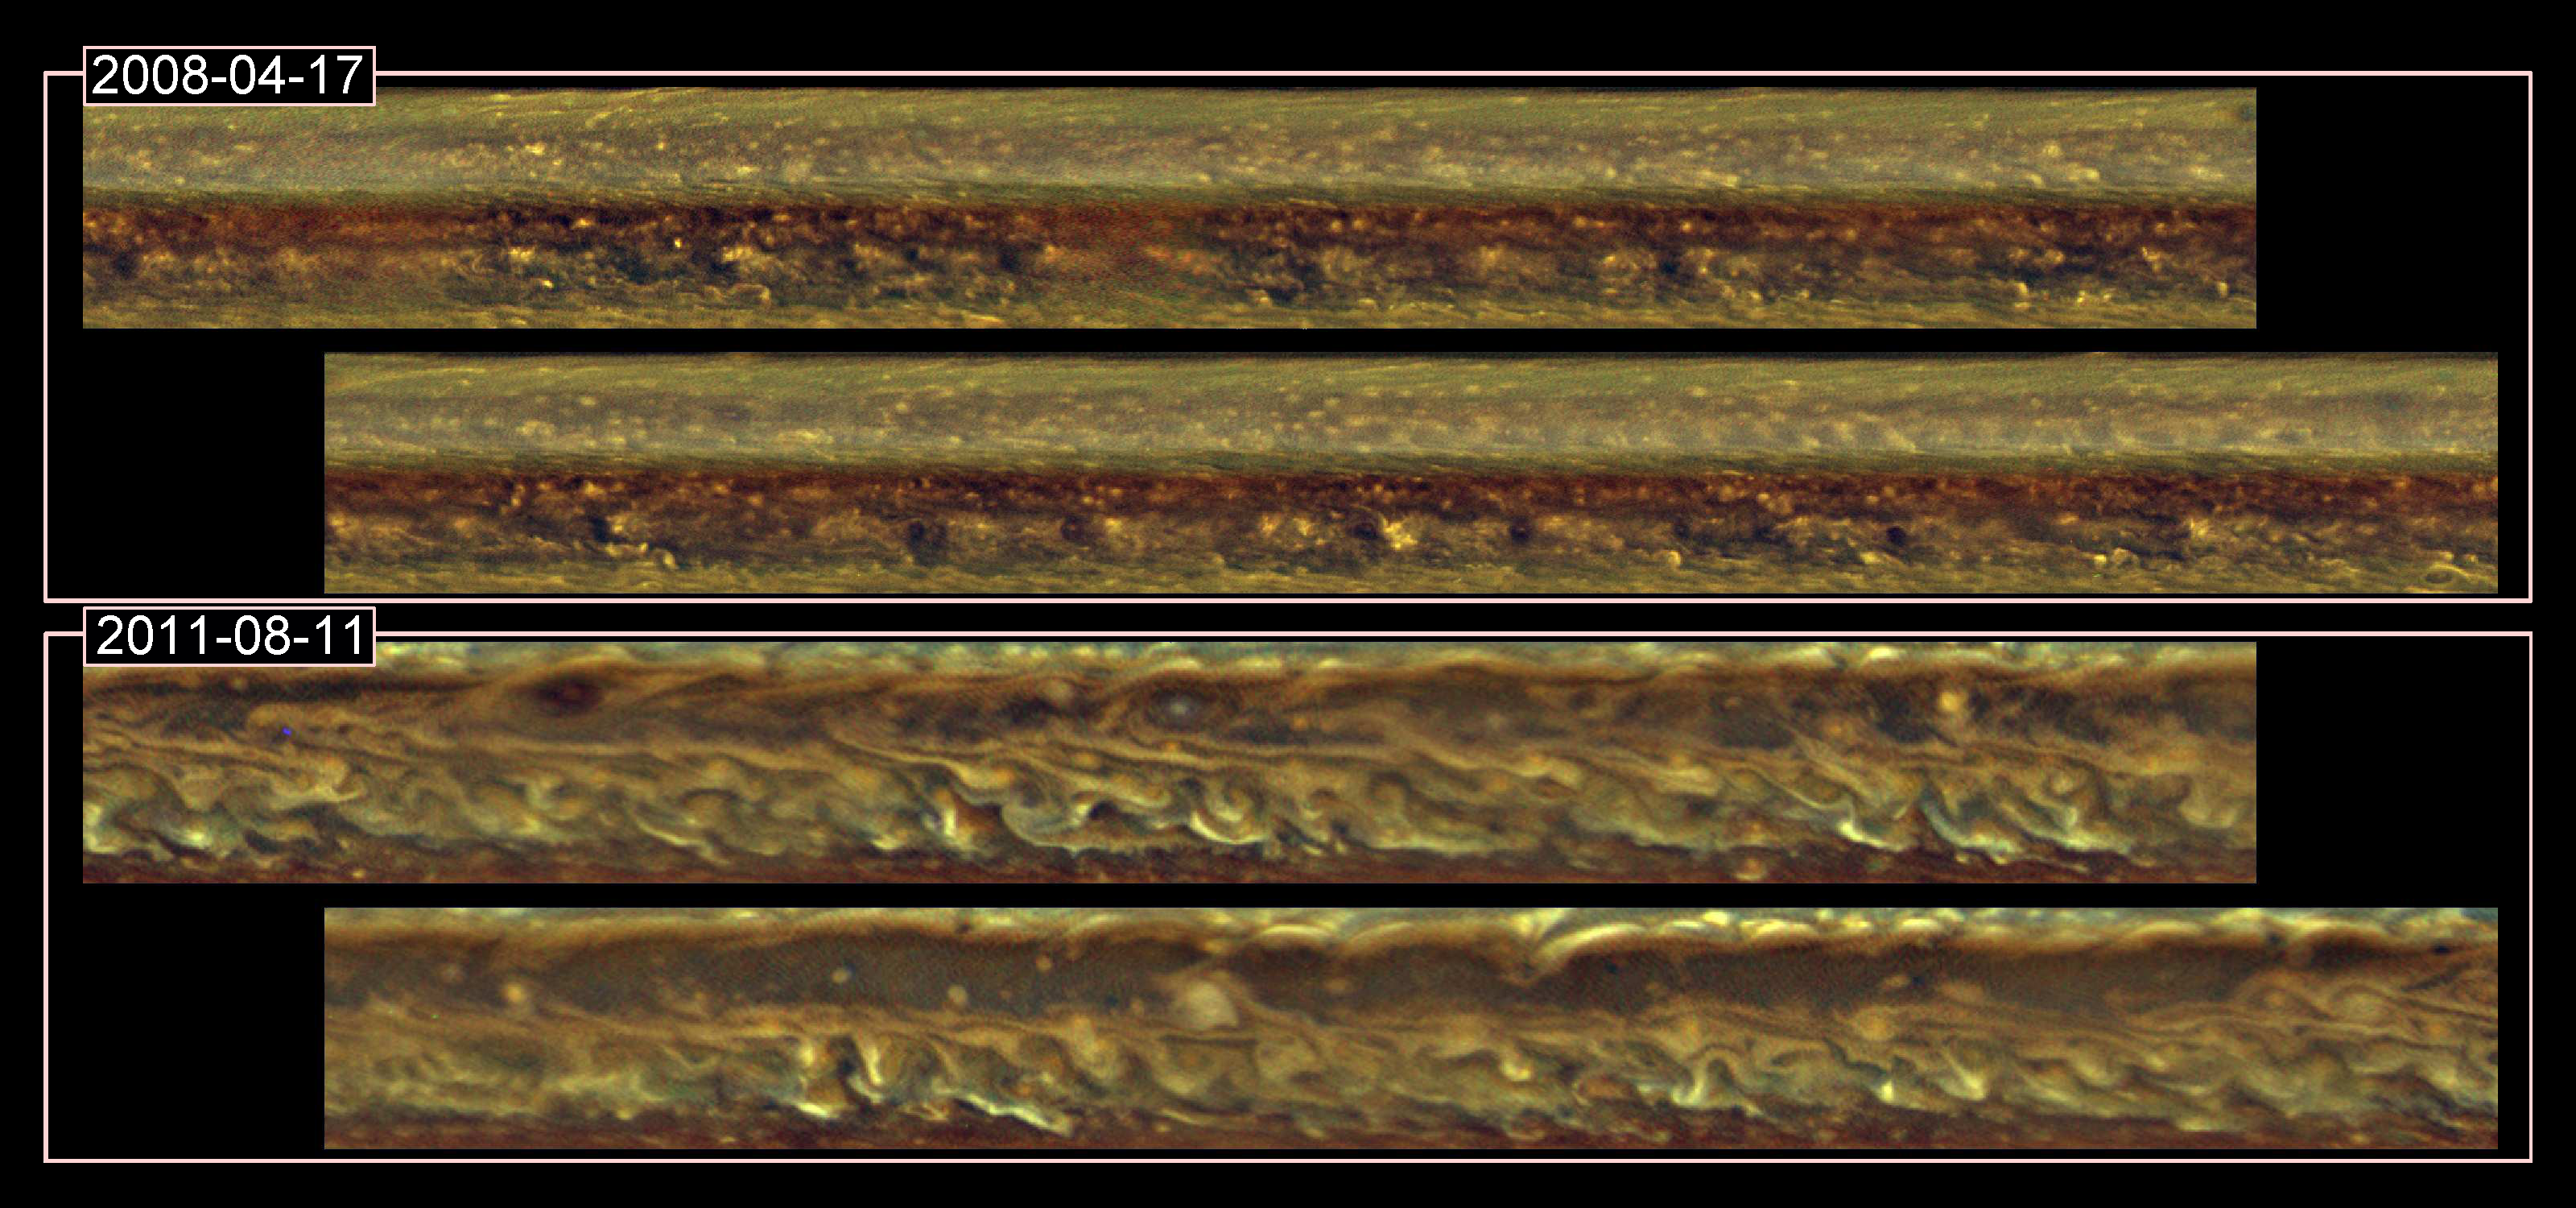

Great Disturbances

This set of images from NASA’s Cassini spacecraft shows cloud patterns in a band around Saturn before a monstrous thunder-and-lightning storm erupted and again after the head of the storm had disappeared. The images cover a band from 20 to 40 degrees north latitude. A comparison of the two images shows that the storm left the region in a highly disturbed, turbulent state. This kind of turbulence had never before been seen on Saturn and scientists are continuing to monitor the aftermath.

Cassini’s imaging cameras obtained the data for the top mosaic on April 17, 2008, and the data for the bottom mosaic on Aug. 11, 2011. The great northern storm was first detected by Cassini on Dec. 5, 2010. It developed a bright head of clouds that moved swiftly westward and a clockwise-spinning vortex that drifted much more slowly. By early July 2011, the head of the storm had churned its way all around the planet, collided with the vortex and disappeared. The thunder and lightning declined around that time and stopped entirely by Aug. 28, 2011.

The red, green and blue channels of the image are assigned to their respective visible-light colors. However, the contrast of the image has been adjusted to bring out the turbulent cloud features, and the colors are not representative of the true colors of Saturn. The white spot in the center of the top panel of the Aug. 11, 2011, view is what remains of the large vortex that spun off from the storm.

The Cassini-Huygens mission is a cooperative project of NASA, the European Space Agency and the Italian Space Agency. NASA’s Jet Propulsion Laboratory, a division of the California Institute of Technology in Pasadena, manages the mission for NASA’s Science Mission Directorate, Washington. The Cassini orbiter and its two onboard cameras were designed, developed and assembled at JPL. The imaging operations center is based at the Space Science Institute in Boulder, Colo.

Credit: NASA/JPL-Caltech/SSI/Hampton University